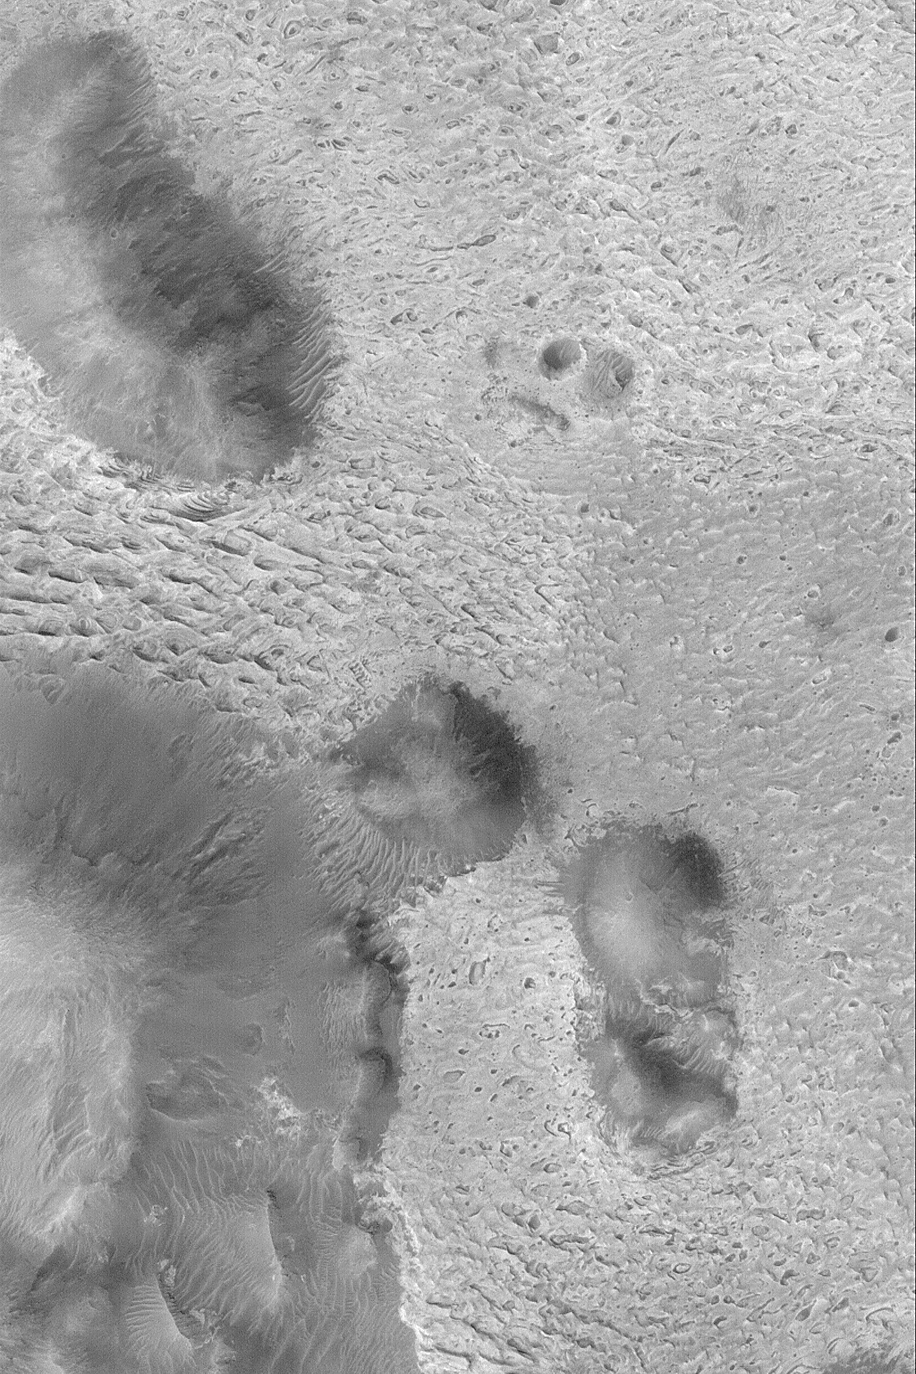

Sedimentary Rocks of Aram Chaos

4 February 2004
Aram Chaos is a large meteor impact crater that was nearly filled with sediment. Over time, this sediment was hardened to form sedimentary rock. Today, much of the eastern half of the crater has exposures of light-toned sedimentary rock, such as the outcrops shown in this Mars Global Surveyor (MGS) Mars Orbiter Camera (MOC) image. The picture is located near 2.0°N, 20.3°W, and covers an area 3 km (1.9 mi) wide. Sunlight illuminates the scene from the left.

Credit: NASA/JPL/Malin Space Science Systems